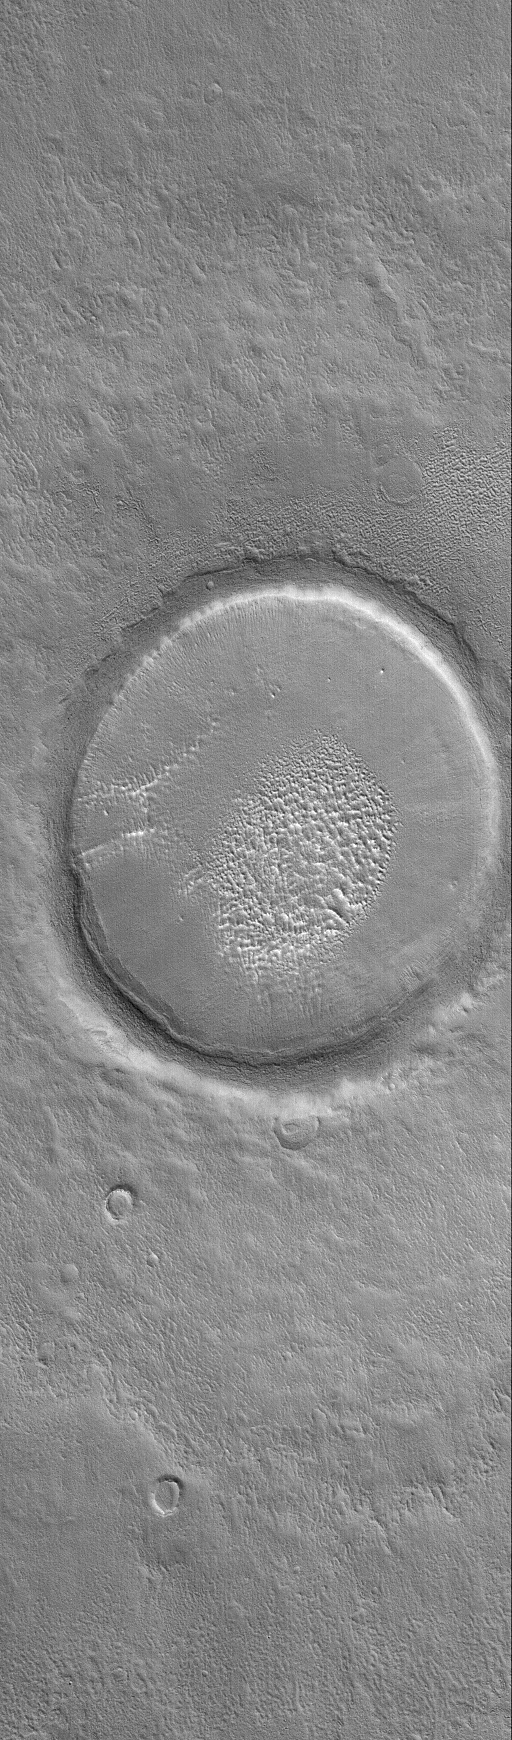

North Mid-latitude Crater

18 April 2004
Unlike southern mid-latitude craters, many northern mid-latitude craters do not have gullies but are instead partially filled with layered material. Often, the crater ejecta blankets are also partially covered. This Mars Global Surveyor (MGS) Mars Orbiter Camera (MOC) image shows a typical example located near 38.9°N, 185.3°W. The picture covers an area about 3 km (1.9 mi) across. Sunlight illuminates the scene from the lower left.

Credit: NASA/JPL/Malin Space Science Systems